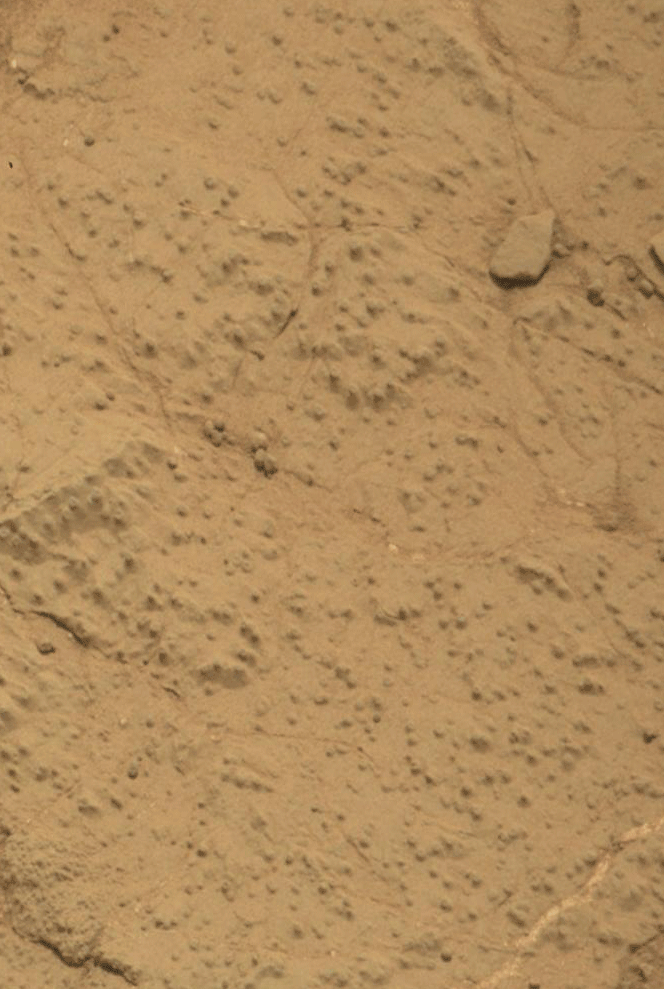

Before-and-After Blink of ‘Cumberland’ Drilling

This pair of images from the Mars Hand Lens Imager (MAHLI) on NASA’s Mars rover Curiosity shows the rock target “Cumberland” before and after Curiosity drilled into it to collect a sample for analysis. The diameter of the drilled hole is about 0.6 inch (1.6 centimeters).

The “before” image was taken during the 275th Martian day, or sol, of Curiosity’s work on Mars (May 15, 2013). Curiosity drilled into Cumberland on Sol 279 (May 19, 2013) and took the second image later that same sol. Cumberland is the second rock target where Curiosity has collected a drilled sample.

Malin Space Science Systems, San Diego, developed, built and operates MAHLI. NASA’s Jet Propulsion Laboratory, Pasadena, Calif., manages the Mars Science Laboratory Project and the mission’s Curiosity rover for NASA’s Science Mission Directorate in Washington. The rover was designed and assembled at JPL, a division of the California Institute of Technology in Pasadena.

Credit: NASA/JPL-Caltech/MSSS